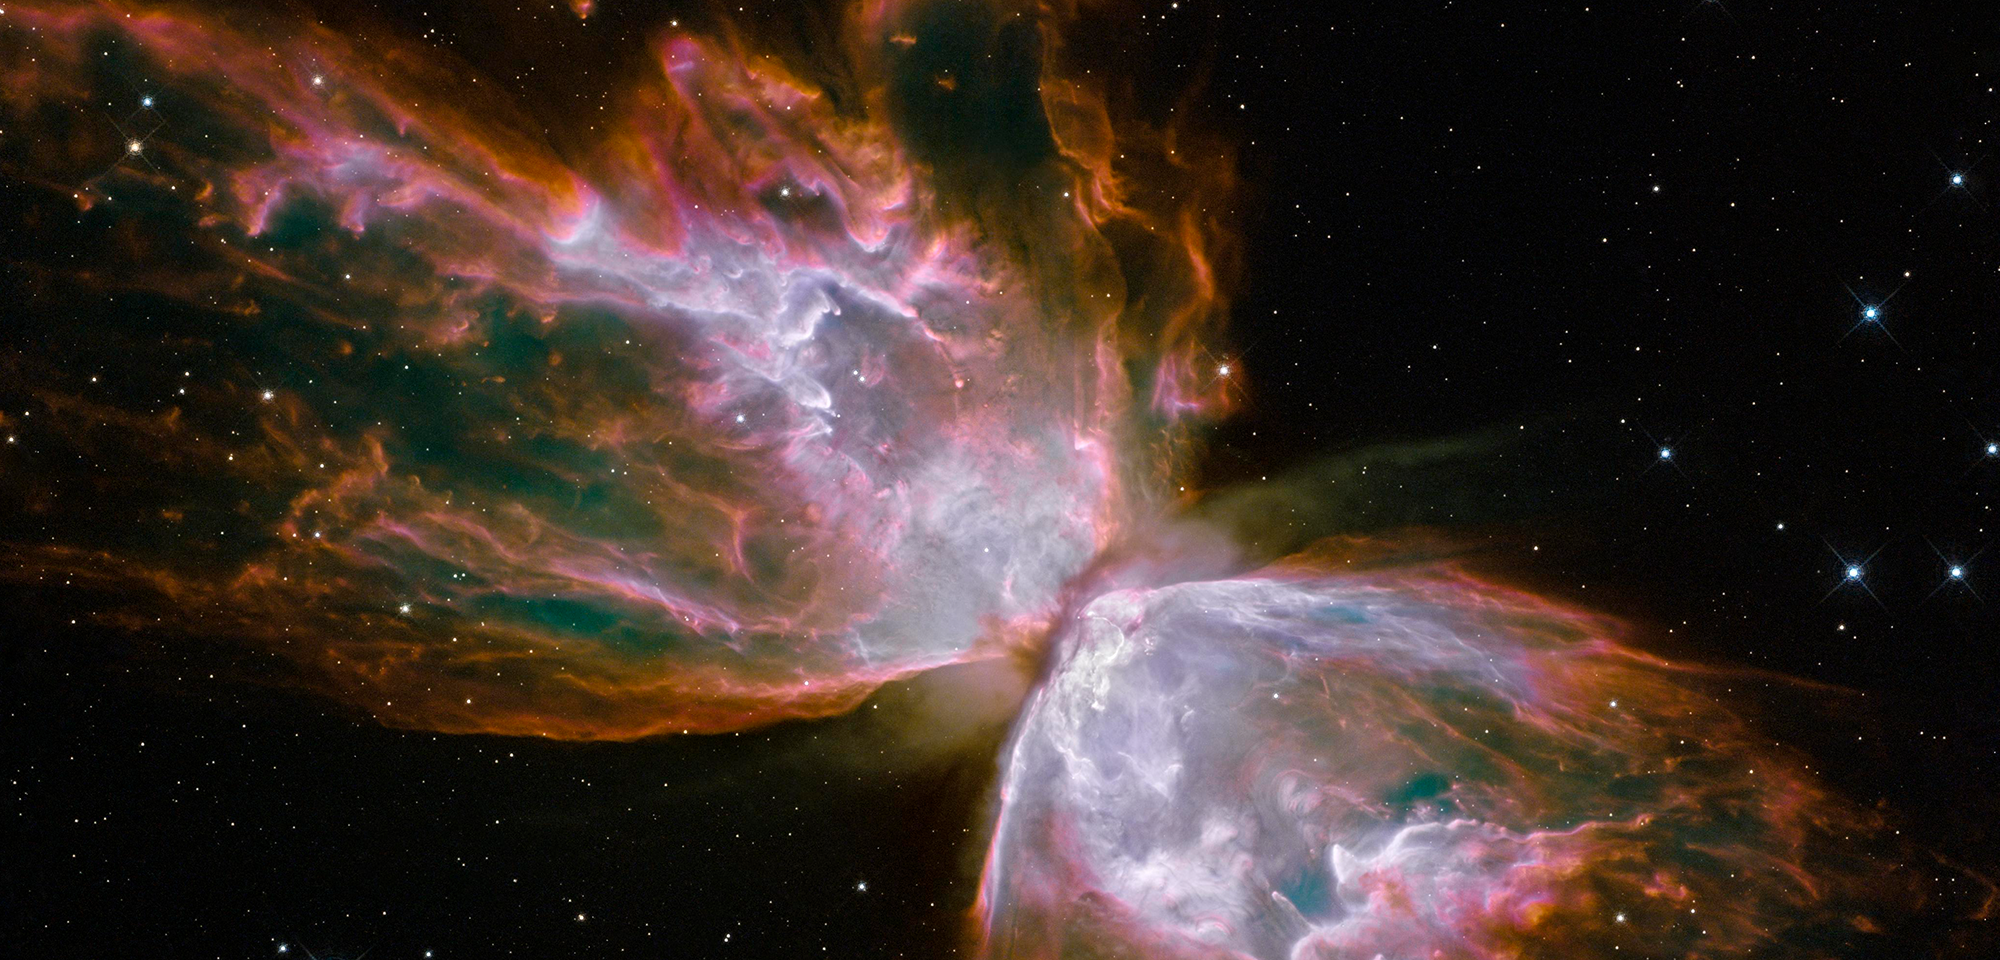

Planetary Nebula NGC 6302

The spectacular planetary nebula NGC 6302 lies roughly 3,800 light-years away in the constellation Scorpius. More popularly known as the Bug Nebula or the Butterfly Nebula, this celestial object looks like a delicate butterfly. But what resemble dainty wings are actually roiling regions of gas heated to more than 36,000 degrees Fahrenheit. The gas is tearing across space at more than 600,000 miles an hour — fast enough to travel from Earth to the Moon in 24 minutes.

The glowing gas is the star's outer layers, expelled over about 2,200 years. The "butterfly" stretches for more than two light-years, which is about half the distance from the Sun to the nearest star, Alpha Centauri.

A dying star that was once about five times the mass of the Sun is at the center of this fury. It has ejected its envelope of gases and is now unleashing a stream of ultraviolet radiation that is making the cast-off material glow. This object is an example of a planetary nebula, so-named because many of them have a round appearance resembling that of a planet when viewed through a small telescope.

The central star itself cannot be seen, because it is hidden within a doughnut-shaped ring of dust, or torus, which appears as a dark band pinching the nebula in the center. The thick dust belt constricts the star's outflow, creating the classic "bipolar" or hourglass shape displayed by some planetary nebulae.

The star's surface temperature is estimated to be about 400,000 degrees Fahrenheit, making it one of the hottest known stars in our galaxy. Spectroscopic observations made with ground-based telescopes show that the gas is roughly 36,000 degrees Fahrenheit, which is unusually hot compared to a typical planetary nebula.

Hubble's Wide Field Camera 3 (WFC3) reveals a complex history of ejections from the star. The star first evolved into a red giant with a diameter of about 1,000 times that of our Sun. It then lost its extended outer layers. Some of this gas was cast off from its equator at a relatively slow speed, perhaps as low as 20,000 miles an hour, creating the torus. Other gas was ejected perpendicular to the ring at higher speeds, producing the elongated lobes or "wings" of the butterfly-shaped structure.

Later, as the central star heated up, a much faster stellar wind (a stream of charged particles traveling at more than 2 million miles an hour) plowed through the existing wing-shaped structure, further modifying its shape. The image also shows numerous finger-like projections pointing back to the star, which may mark denser blobs in the outflow that have resisted the pressure from the stellar wind.

The nebula's reddish outer edges are largely due to light emitted by nitrogen, which marks the coolest gas visible in the Hubble image. WFC3 is equipped with a wide variety of filters that isolate light emitted by various chemical elements, allowing astronomers to infer properties of the nebular gas, such as its temperature, density, and composition.

The white-colored regions are areas where light is emitted by sulfur. These are regions where fast-moving gas overtakes and collides with slow-moving gas that left the star at an earlier time, producing shock waves in the gas (the bright white edges on the sides facing the central star). The white blob with the crisp edge at upper right is an example of one of those shock waves.

Using Hubble data in 2009, Cezary Szyszka of the University of Manchester in the United Kingdom and collaborators directly detected NGC 6302's central star for the first time. In 2011, Szyszka and his team further analyzed Hubble data to determine the motions of two lobes of the ejected material, which appear to have been created rapidly in an event 2,250 years ago. Other parts of the nebula, specifically the dense massive torus of molecular material, was produced more slowly, starting about 5,000 years ago and then terminating about 2,900 years ago, preceding the lobe ejection. This time delay gives clues to how the stellar system was modified through the final stages of the central star.

In 2014, Lucero Uscanga of the Institute of Astronomy, Astrophysics, Space Applications and Remote Sensing, National Observatory of Athens, and collaborators were able to use Hubble data to model both the complex shape and also the movement of the nebula, possibly caused by the interaction of two stellar winds.

Constellation: Scorpius

Distance: 3,800 light-years (1,200 parsecs)

Instrument: Wide Field Camera 3/IR

Image Filters: F373N ([O II]), F469N (He II), F502N ([O III]), F656N (H-alpha), F658N ([N II]), F673N ([S II])

Credit: NASA, ESA, and the Hubble SM4 ERO Team